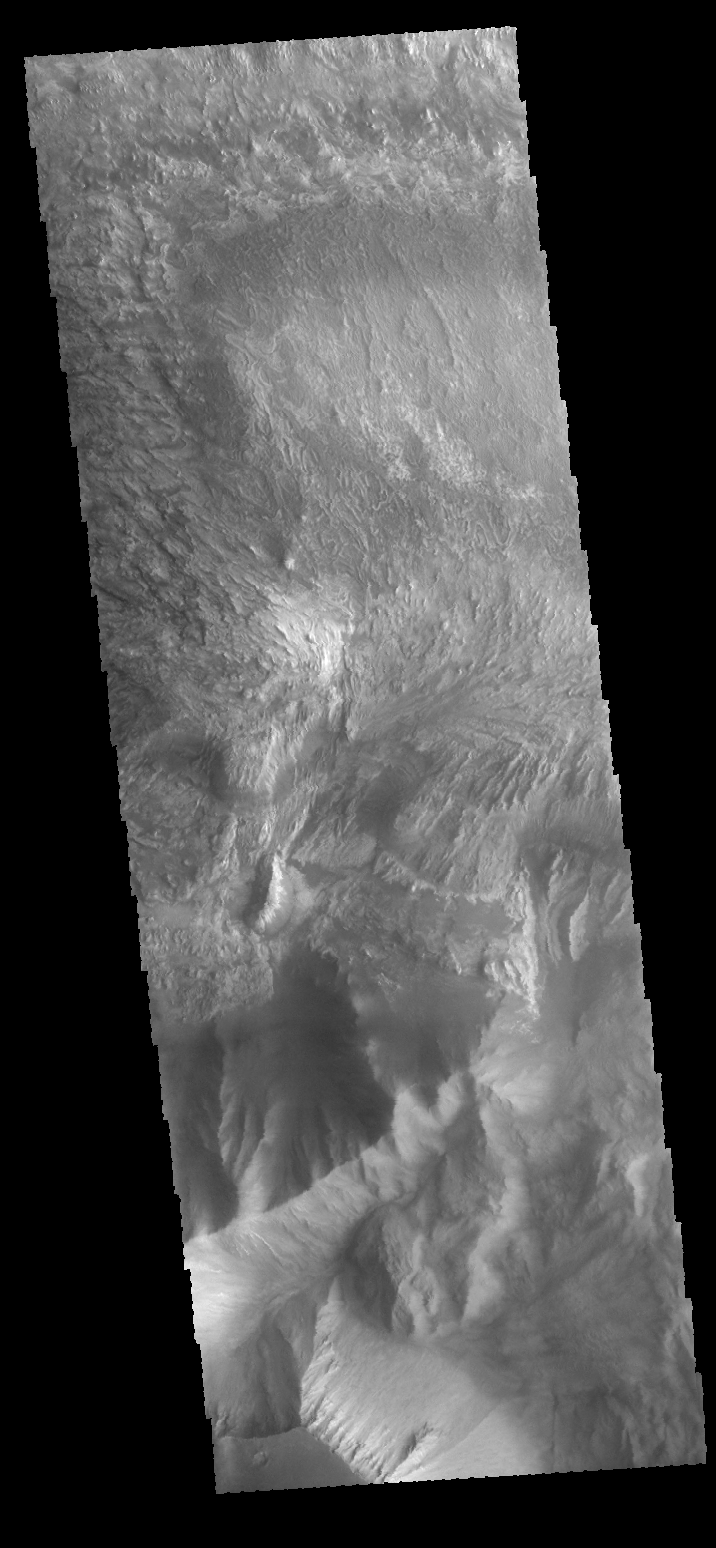

Hebes Chasma

This VIS image shows a portion of Hebes Chasma.

Credit: NASA/JPL-Caltech/ASU